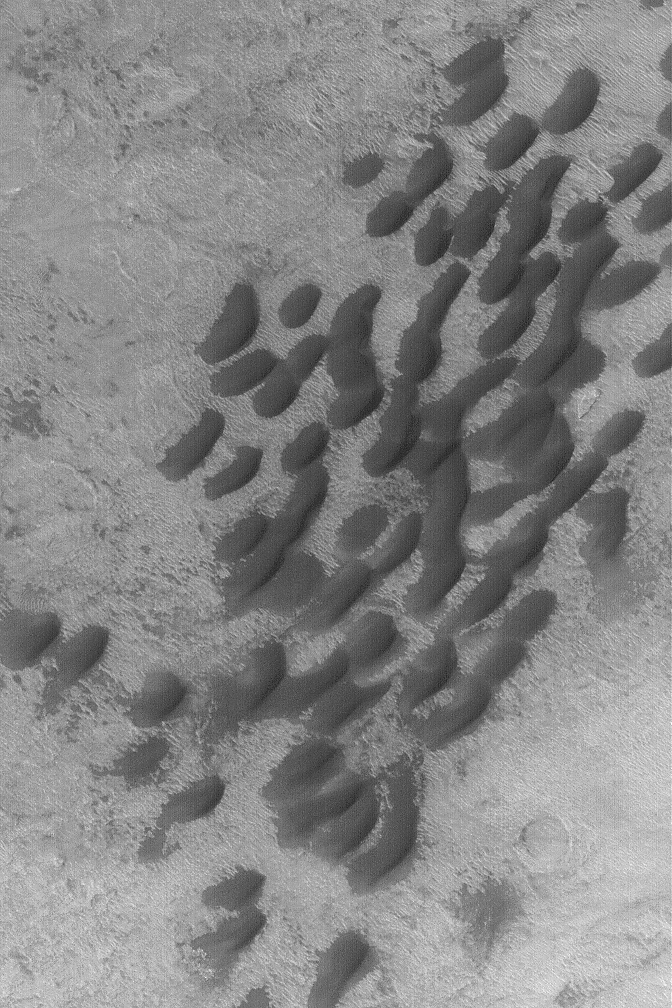

Small Dunes in Hellas

4 July 2004
This April 2004 Mars Global Surveyor (MGS) Mars Orbiter Camera (MOC) image shows a small dune field in southeastern Hellas Planitia near 41.4°S, 275.6°W. The image covers an area about 3 km (1.9 mi) wide; sunlight illuminates the scene from the upper left.

Credit: NASA/JPL/Malin Space Science Systems